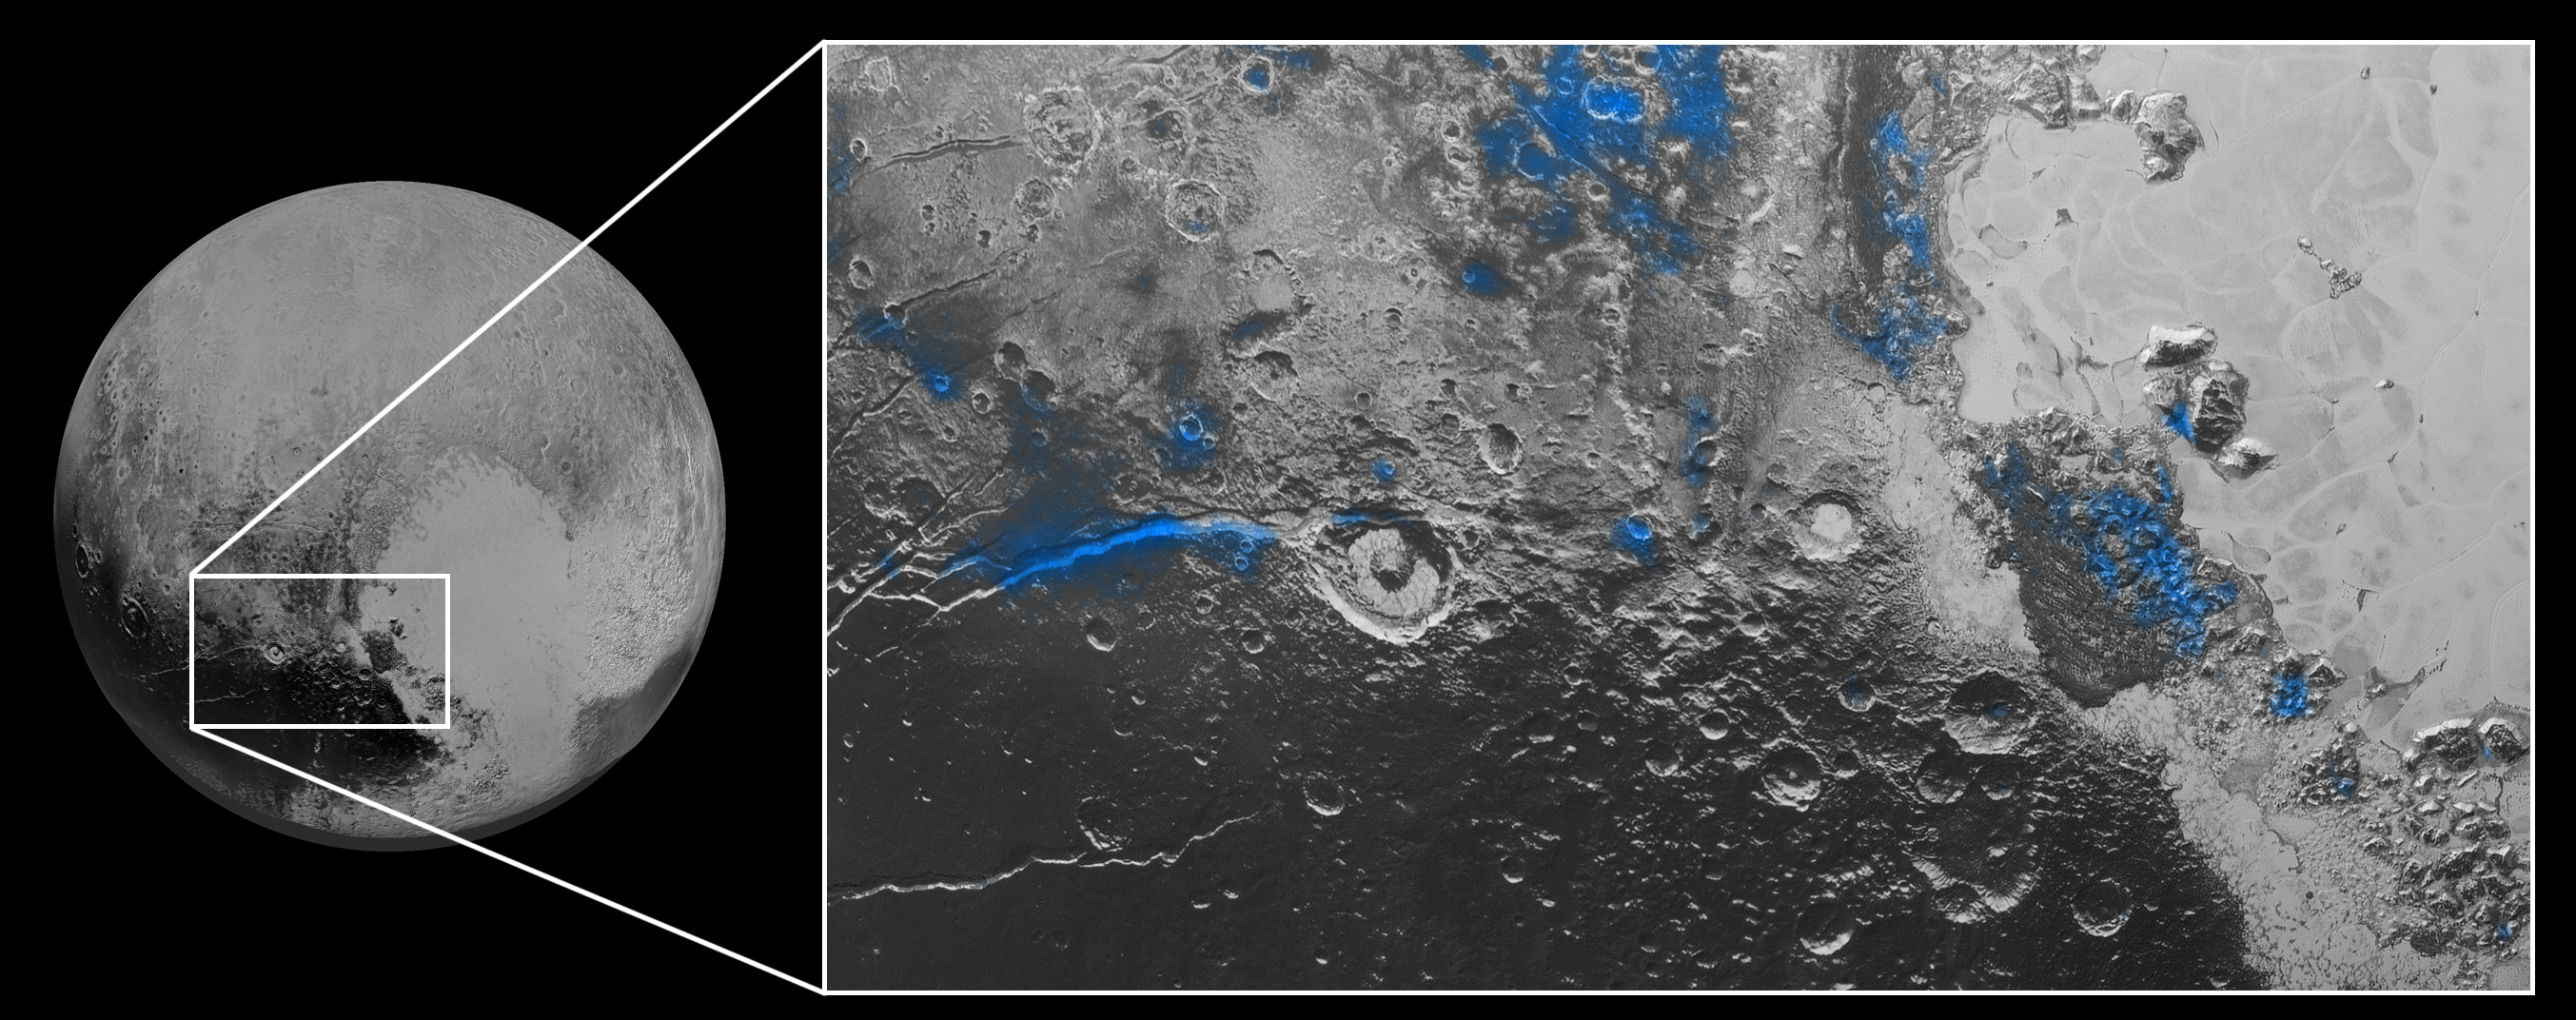

Water Ice on Pluto

Regions with exposed water ice are highlighted in blue in this composite image from New Horizons’ Ralph instrument, combining visible imagery from the Multispectral Visible Imaging Camera (MVIC) with infrared spectroscopy from the Linear Etalon Imaging Spectral Array (LEISA). The strongest signatures of water ice occur along Virgil Fossa, just west of Elliot crater on the left side of the inset image, and also in Viking Terra near the top of the frame. A major outcrop also occurs in Baré Montes towards the right of the image, along with numerous much smaller outcrops, mostly associated with impact craters and valleys between mountains. The scene is approximately 280 miles (450 kilometers) across. Note that all surface feature names are informal.

The Johns Hopkins University Applied Physics Laboratory in Laurel, Maryland, designed, built, and operates the New Horizons spacecraft, and manages the mission for NASA’s Science Mission Directorate. The Southwest Research Institute, based in San Antonio, leads the science team, payload operations and encounter science planning. New Horizons is part of the New Frontiers Program managed by NASA’s Marshall Space Flight Center in Huntsville, Alabama.

Credit: NASA/Johns Hopkins University Applied Physics Laboratory/Southwest Research Institute